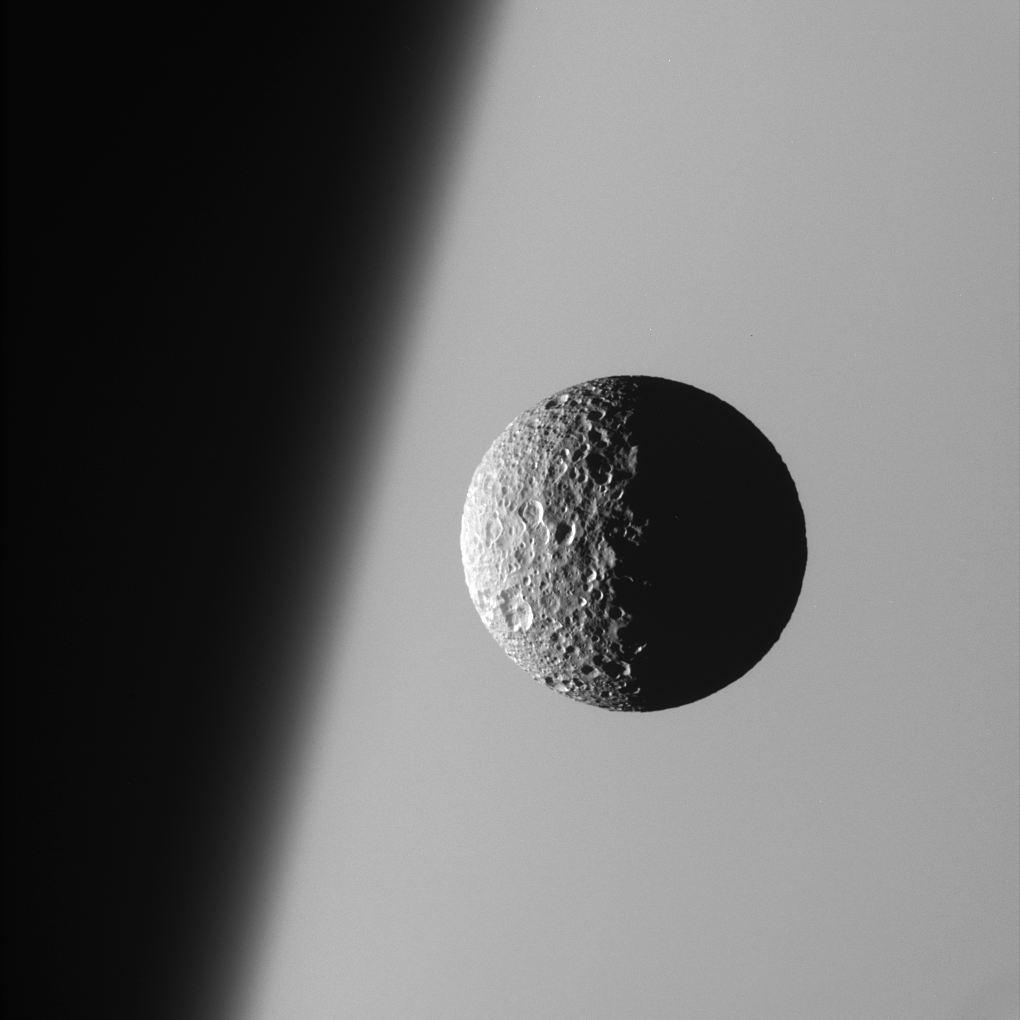

Sharp Focus on Mimas

This amazing perspective view captures battered Mimas against the hazy limb of Saturn.

It is obvious in such close-up images that Mimas (397 kilometers, or 247 miles across) has been badly scarred by impacts over the eons. Its 130 kilometer- (80 mile-) wide crater, Herschel, lies in the darkness at right.

North on Mimas is up and rotated 19 degrees to the right.

The image was taken with the Cassini spacecraft narrow-angle camera on March 21, 2006 using a filter sensitive to wavelengths of ultraviolet light centered at 338 nanometers. The image was acquired at a distance of approximately 191,000 kilometers (119,000 miles) from Mimas and at a Sun-Mimas-spacecraft, or phase, angle of 91 degrees. Image scale is 1 kilometer (3,730 feet) per pixel.

The Cassini-Huygens mission is a cooperative project of NASA, the European Space Agency and the Italian Space Agency. The Jet Propulsion Laboratory, a division of the California Institute of Technology in Pasadena, manages the mission for NASA’s Science Mission Directorate, Washington, D.C. The Cassini orbiter and its two onboard cameras were designed, developed and assembled at JPL. The imaging operations center is based at the Space Science Institute in Boulder, Colo.

Credit: NASA/JPL/Space Science Institute